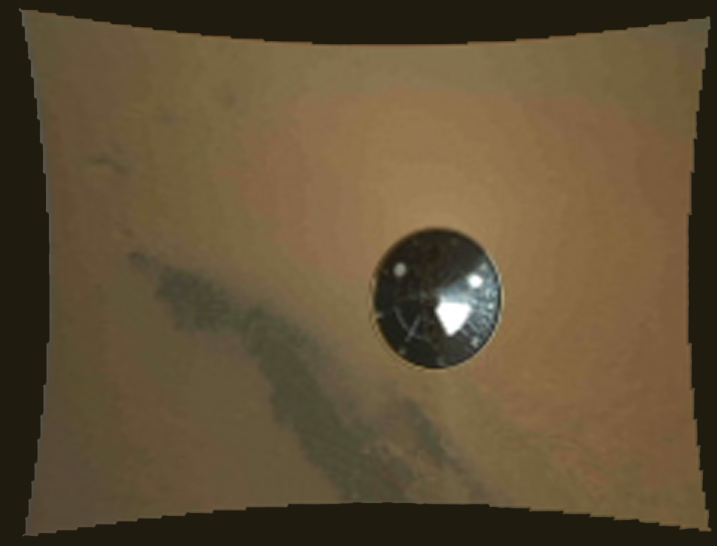

Curiosity’s Heat Shield in View

This color thumbnail image was obtained by NASA’s Curiosity rover during its descent to the surface of Mars on Aug. 5 PDT (Aug. 6 EDT). The image was obtained by the Mars Descent Imager instrument known as MARDI and shows the 15-foot (4.5-meter) diameter heat shield when it was about 50 feet (16 meters) from the spacecraft. It was obtained two and one-half minutes before touching down on the surface of Mars and about three seconds after heat shield separation. It is among the first color images Curiosity sent back from Mars. The resolution of all of the MARDI frames is reduced by a factor of eight in order for them to be promptly received on Earth during this early phase of the mission. Full resolution (1,600 by 1,200 pixel) images will be returned to Earth over the next several months as Curiosity begins its scientific exploration of Mars.

The original image from MARDI has been geometrically corrected to look flat.

Curiosity landed inside of a crater known as Gale Crater.

Credit: NASA/JPL-Caltech/MSSS